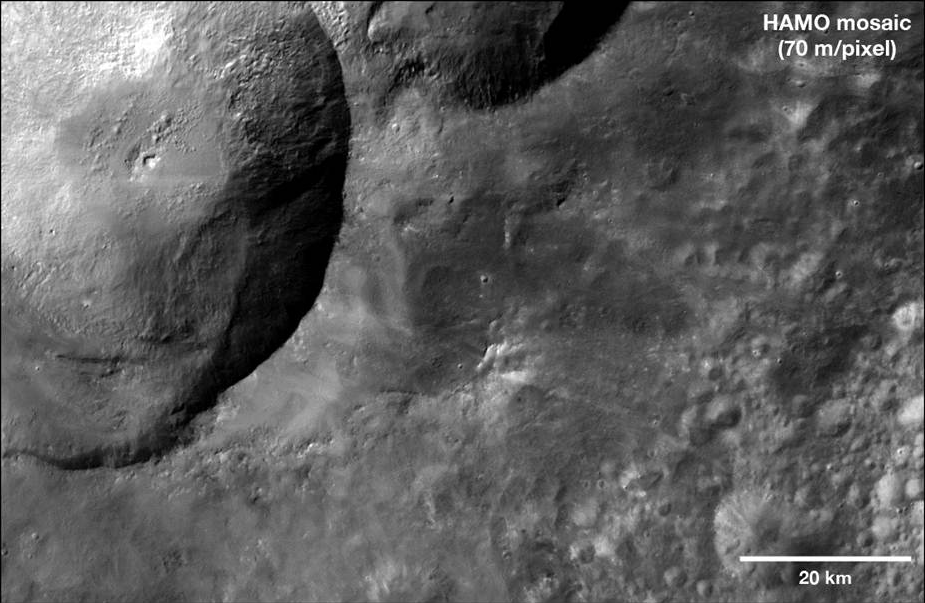

Dark Materials at the Snowman

This mosaic from NASA’s Dawn spacecraft shows dark material near a series of craters known as the “snowman” on Vesta. That ejected material is a complex mixture of components. They likely include both dark material thrown out from the craters during the impacts that created them (ejecta), and darker melt that occurred during the impact. An annotated version of the image highlights the patches of dark material.

The images that make up the mosaic were obtained during high-altitude mapping orbit (on average 420 miles or 680 kilometers above the surface). The mosaic covers an area of about 3,000 square miles (7,500 square kilometers). It is a close up of the southeastern parts of Marcia and Calpurnia craters, the two craters that make up the lower part of the “snowman.” For a wider perspective of this area taken during Dawn’s survey orbit (on average 1,700 miles or 2,700 kilometers above the surface), see PIA14673 .

The images were obtained from Oct. 11 to 16, 2011.

The Dawn mission to the asteroids Vesta and Ceres is managed by NASA’s Jet Propulsion Laboratory, a division of the California Institute of Technology in Pasadena, for NASA’s Science Mission Directorate, Washington. Dawn is a project of the directorate’s Discovery Program, managed by NASA’s Marshall Space Flight Center in Huntsville, Ala. UCLA is responsible for overall Dawn mission science. The Dawn Framing Cameras have been developed and built under the leadership of the Max Planck Institute for Solar System Research, Katlenburg-Lindau, Germany, with significant contributions by DLR German Aerospace Center, Institute of Planetary Research, Berlin, and in coordination with the Institute of Computer and Communication Network Engineering, Braunschweig. The framing camera project is funded by the Max Planck Society, DLR, and NASA/JPL.

Credit: NASA/JPL-Caltech/UCLA/MPS/DLR/IDA/LPI/ASU